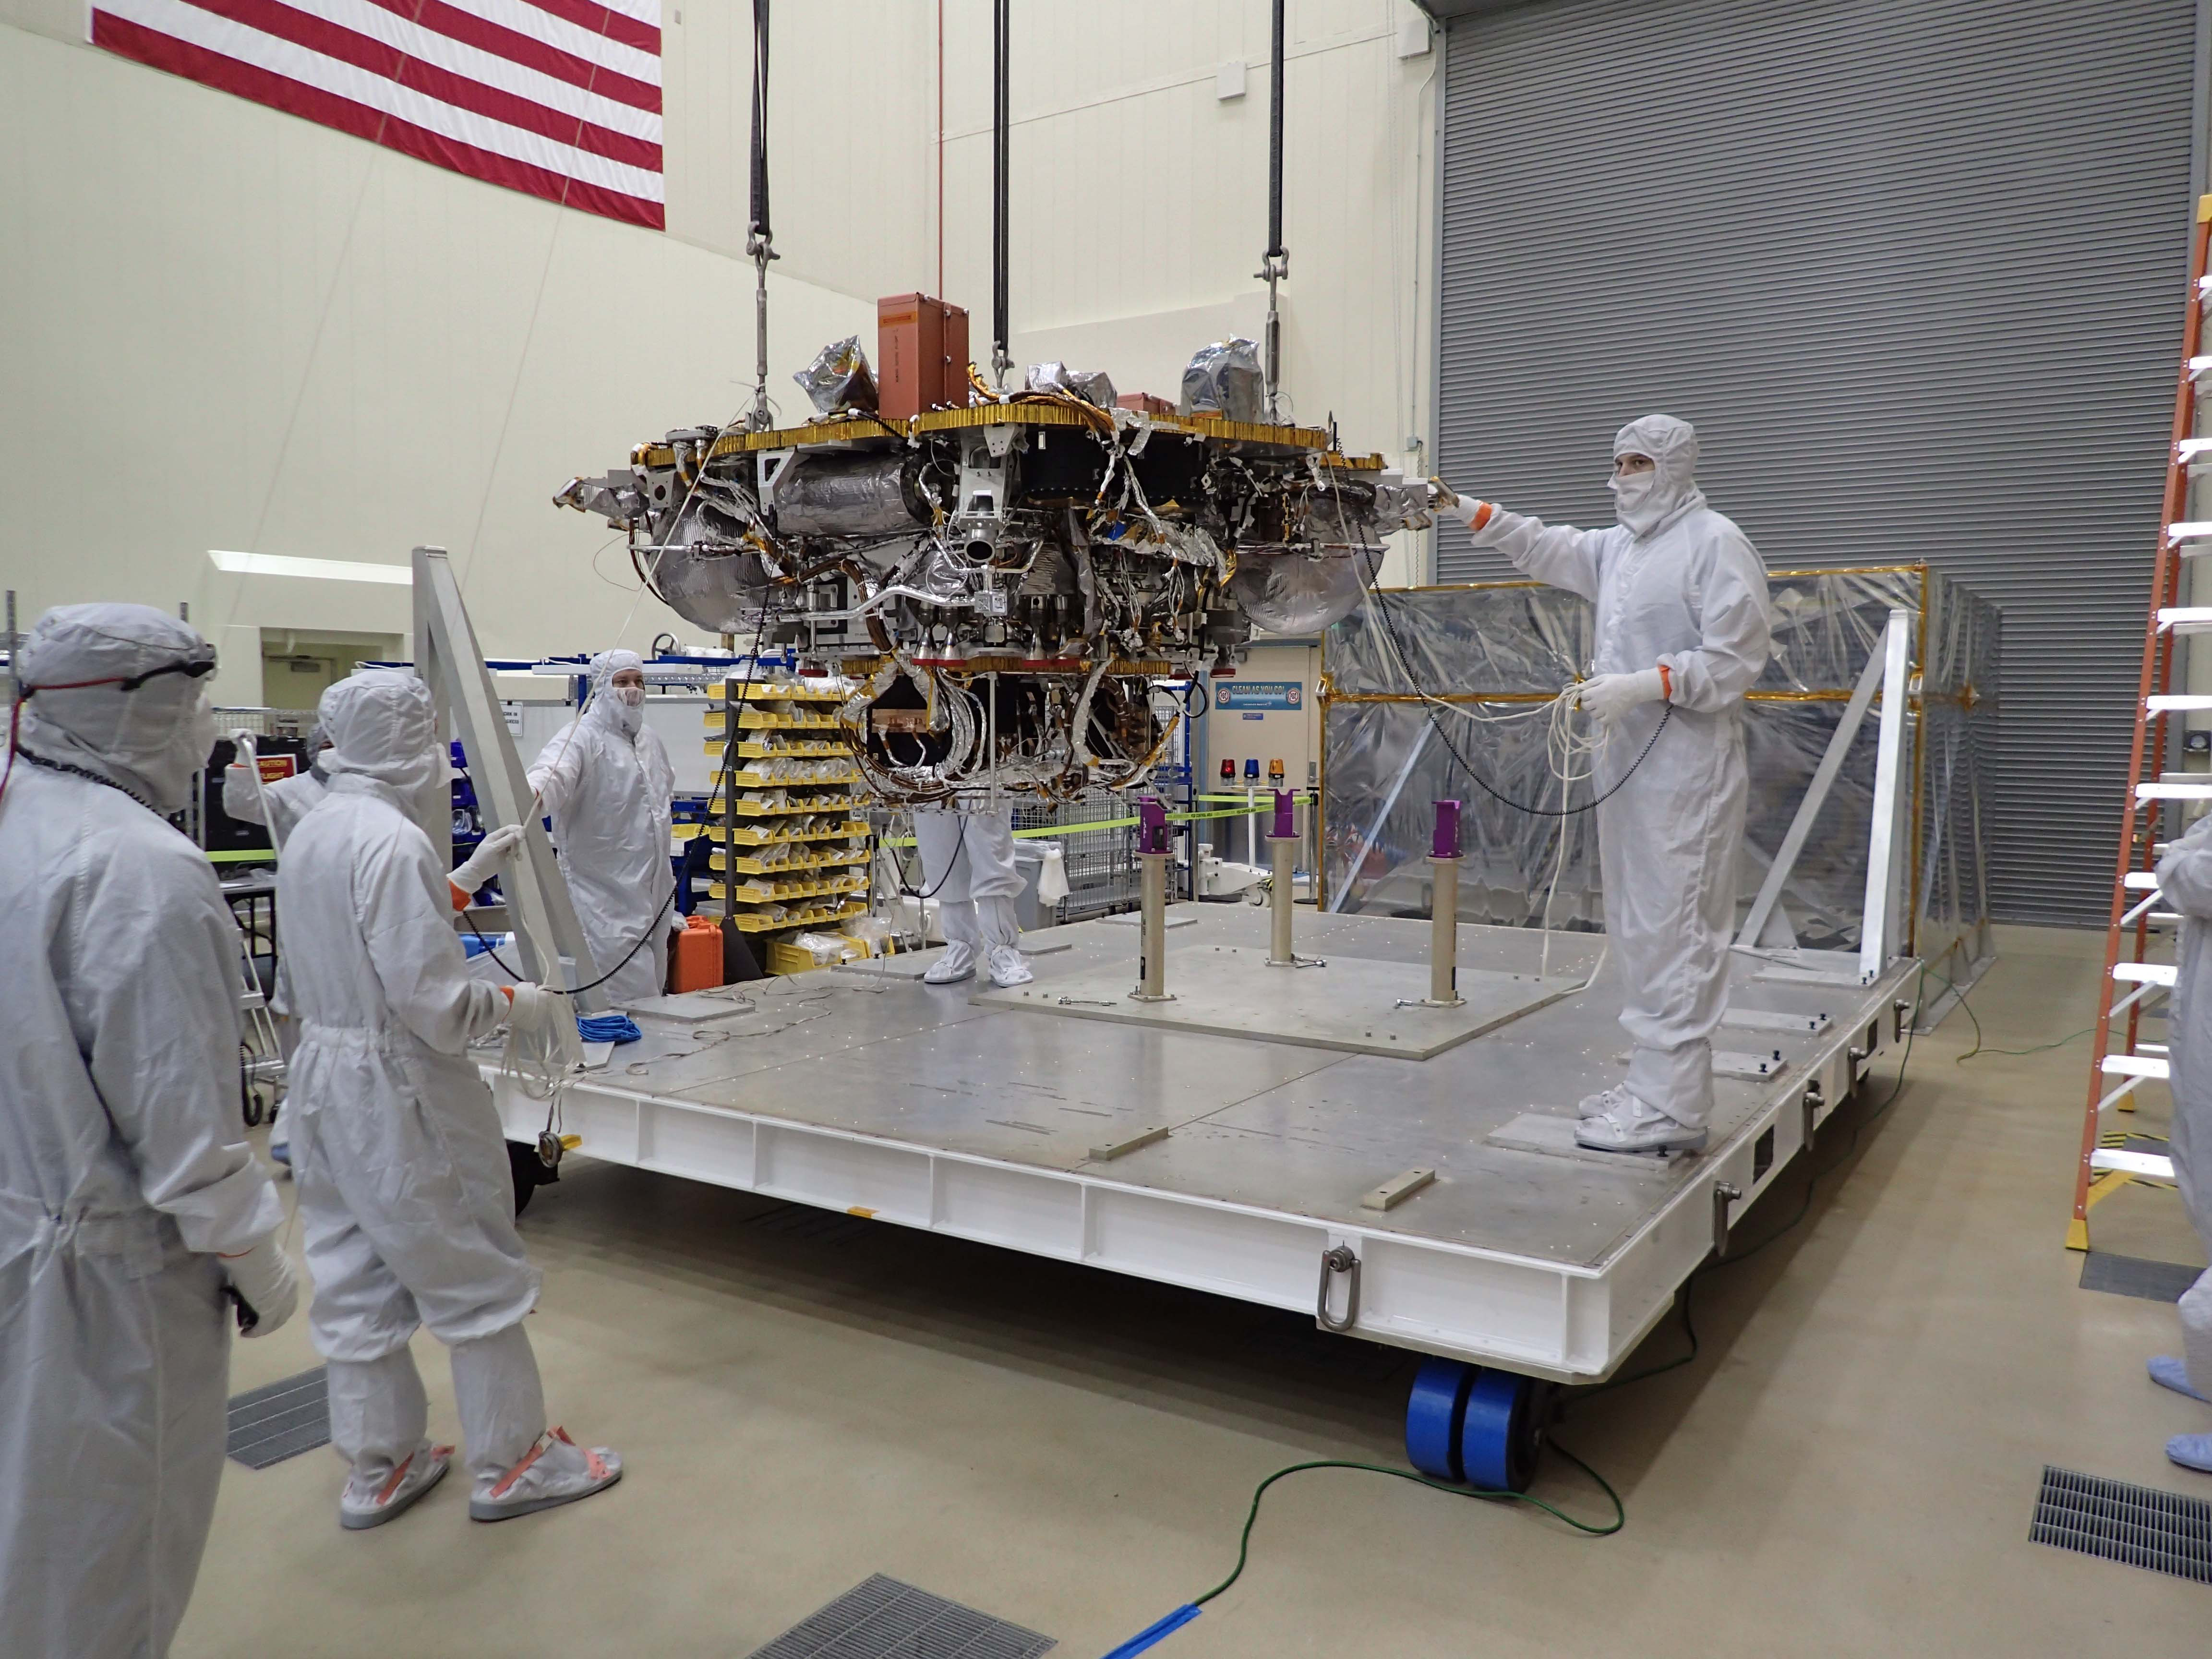

Hoisting NASA’s InSight Lander

The Mars lander portion of NASA’s InSight spacecraft is lifted from the base of a storage container in preparation for testing, in this photo taken June 20, 2017, in a Lockheed Martin clean room facility in Littleton, Colorado.

The InSight mission (for Interior Exploration using Seismic Investigations, Geodesy and Heat Transport) is scheduled to launch in May 2018 and land on Mars Nov. 26, 2018. It will investigate processes that formed and shaped Mars and will help scientists better understand the evolution of our inner solar system’s rocky planets, including Earth.

InSight is part of NASA’s Discovery Program of competitively selected solar system exploration missions with highly focused scientific goals. NASA’s Marshall Space Flight Center in Huntsville, Alabama, manages the Discovery Program for the agency’s Science Mission Directorate in Washington. NASA’s Jet Propulsion Laboratory, a division of the Caltech in Pasadena, California, manages InSight for the NASA Science Mission Directorate. Lockheed Martin Space Systems, Denver, built the spacecraft.

Credit: NASA/JPL-Caltech/Lockheed Martin